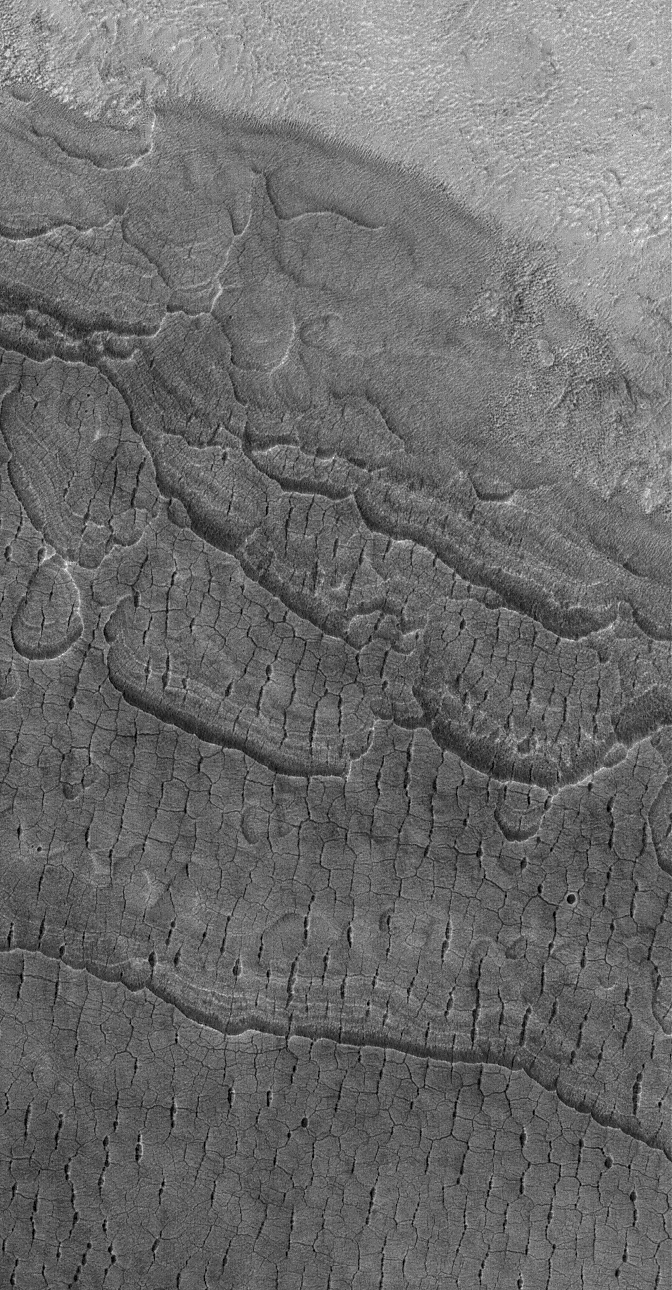

Cracky Mars

21 September 2006
This Mars Global Surveyor (MGS) Mars Orbiter Camera (MOC) image shows cracked, layered plains-forming material in the western part of Utopia Planitia, Mars. Investigators have speculated that ice might be — or might once have been — present in the ground, and changes in temperature and the amount of ice over time may have led to the formation of these cracks. But no one is certain just how these features formed.

Location near: 45.0°N, 276.1°W
Image width: ~3 km (~1.9 mi)
Illumination from: lower left
Season: Northern Spring

Credit: NASA/JPL/Malin Space Science Systems